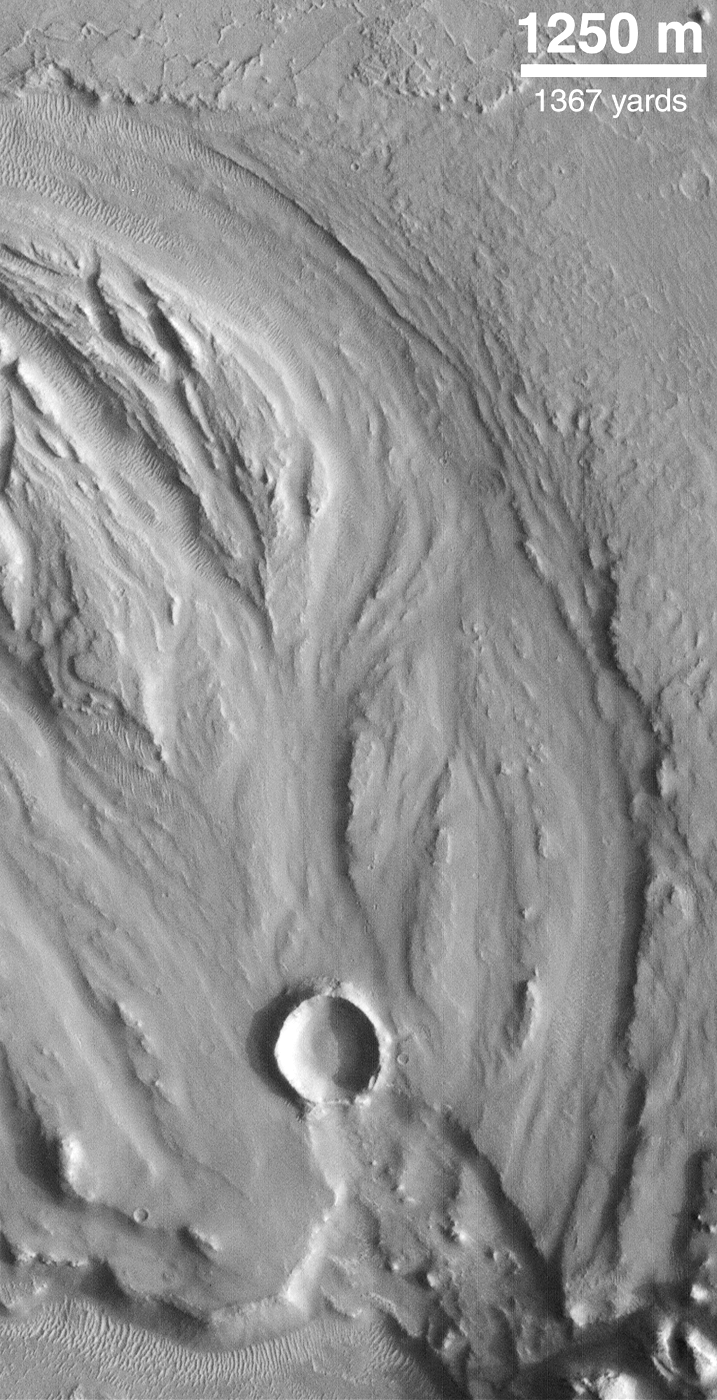

Hrad Vallis

Image shows a fluid-scoured surface in the Hrad Vallis system, located northwest of Elysium Mons. The fluid is presumed to have been water. Image obtained by MOC on July 20, 1998.

Credit: NASA/JPL/MSSS